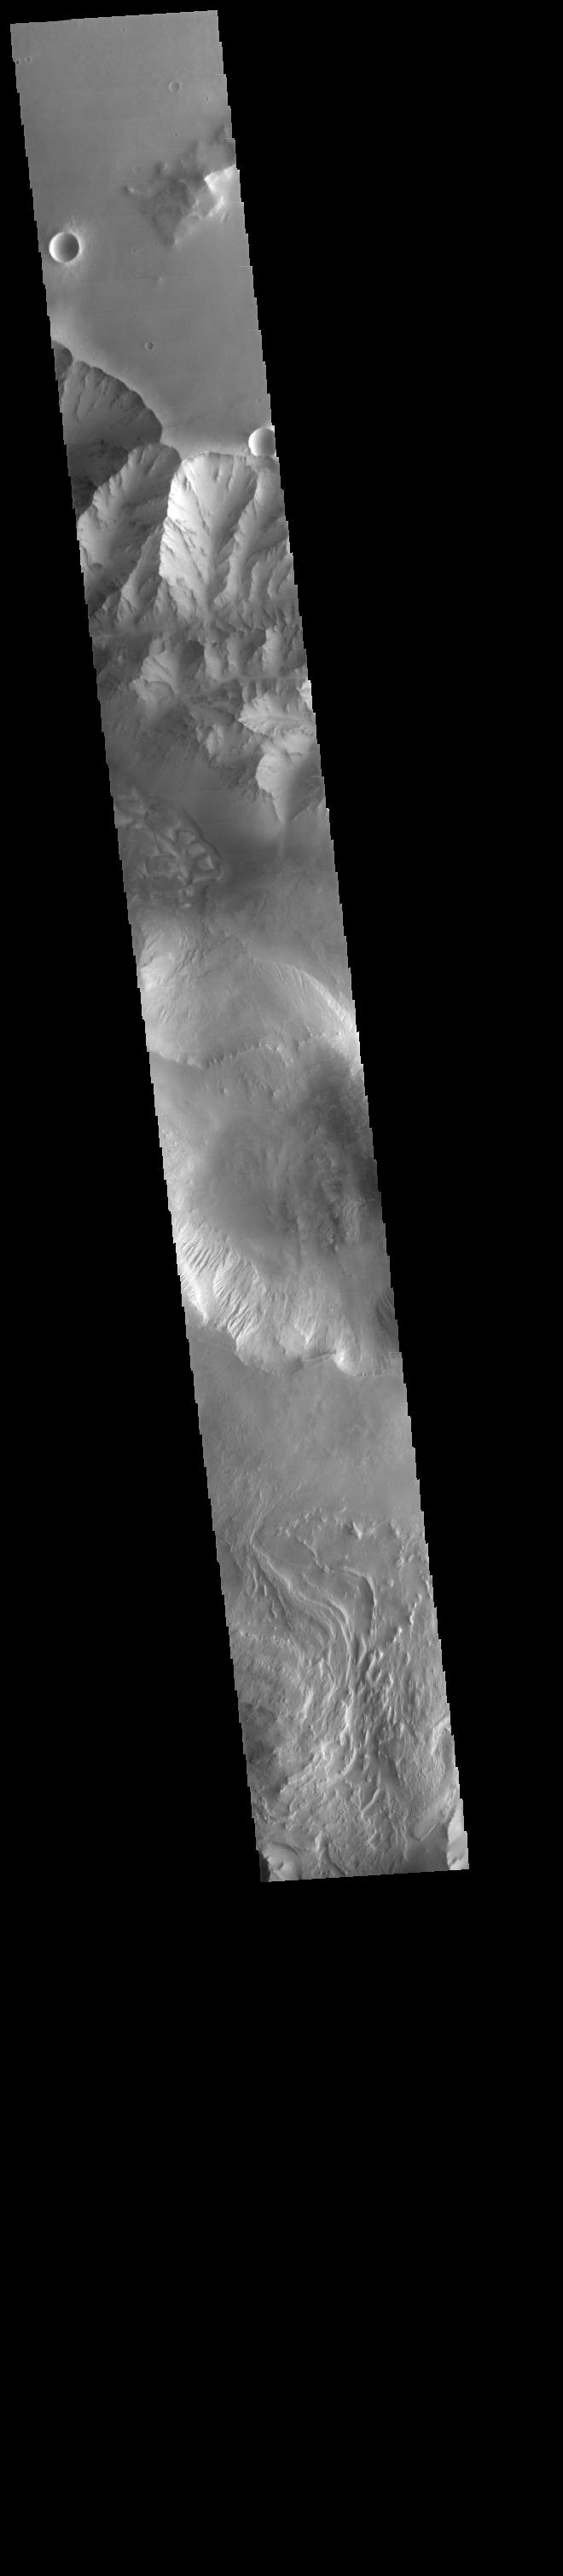

Candor Chasma

This VIS image spans Candor Chasma.

Credit: NASA/JPL-Caltech/ASU